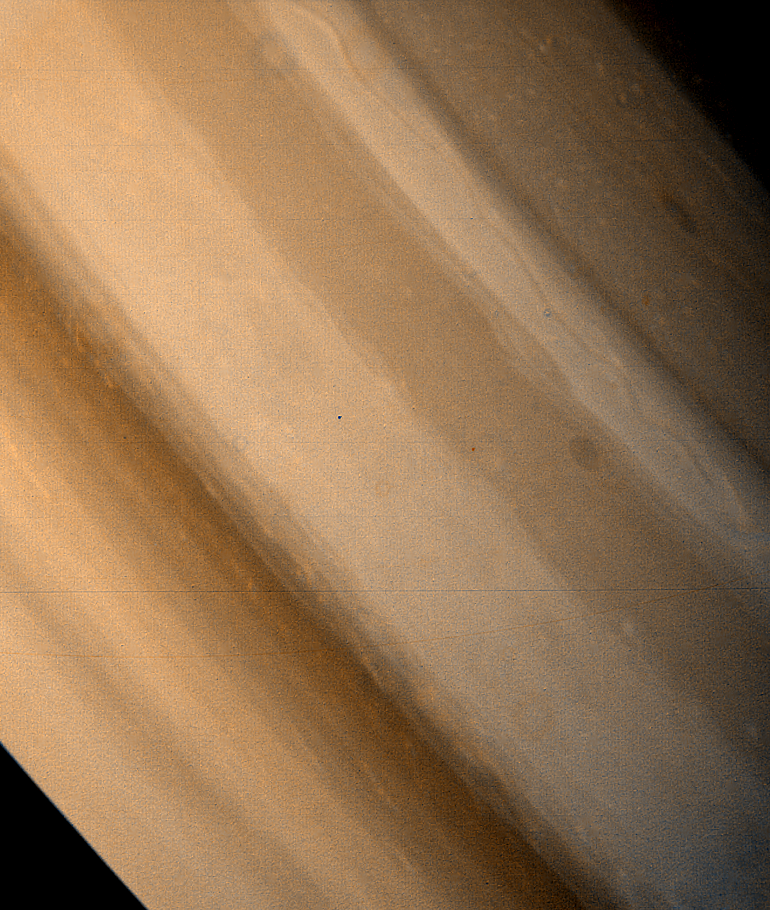

Saturn – Brown Ovals in Northern Hemisphere

Two brown ovals, at right, some 10,000 kilometers (6,000 miles) across, were found at approximately 40` and 60` latitude in Saturn’s northern hemisphere by Voyager 1. The photo was taken on November 7, 1980, from a range of 7,500,000 kilometers (4,600,000 miles). The polar oval (upper right) has a structure similar to the Saturn red spot located in the southern polar latitudes. The Voyager Project is managed by the Jet Propulsion Laboratory for NASA.

Credit: NASA/JPL